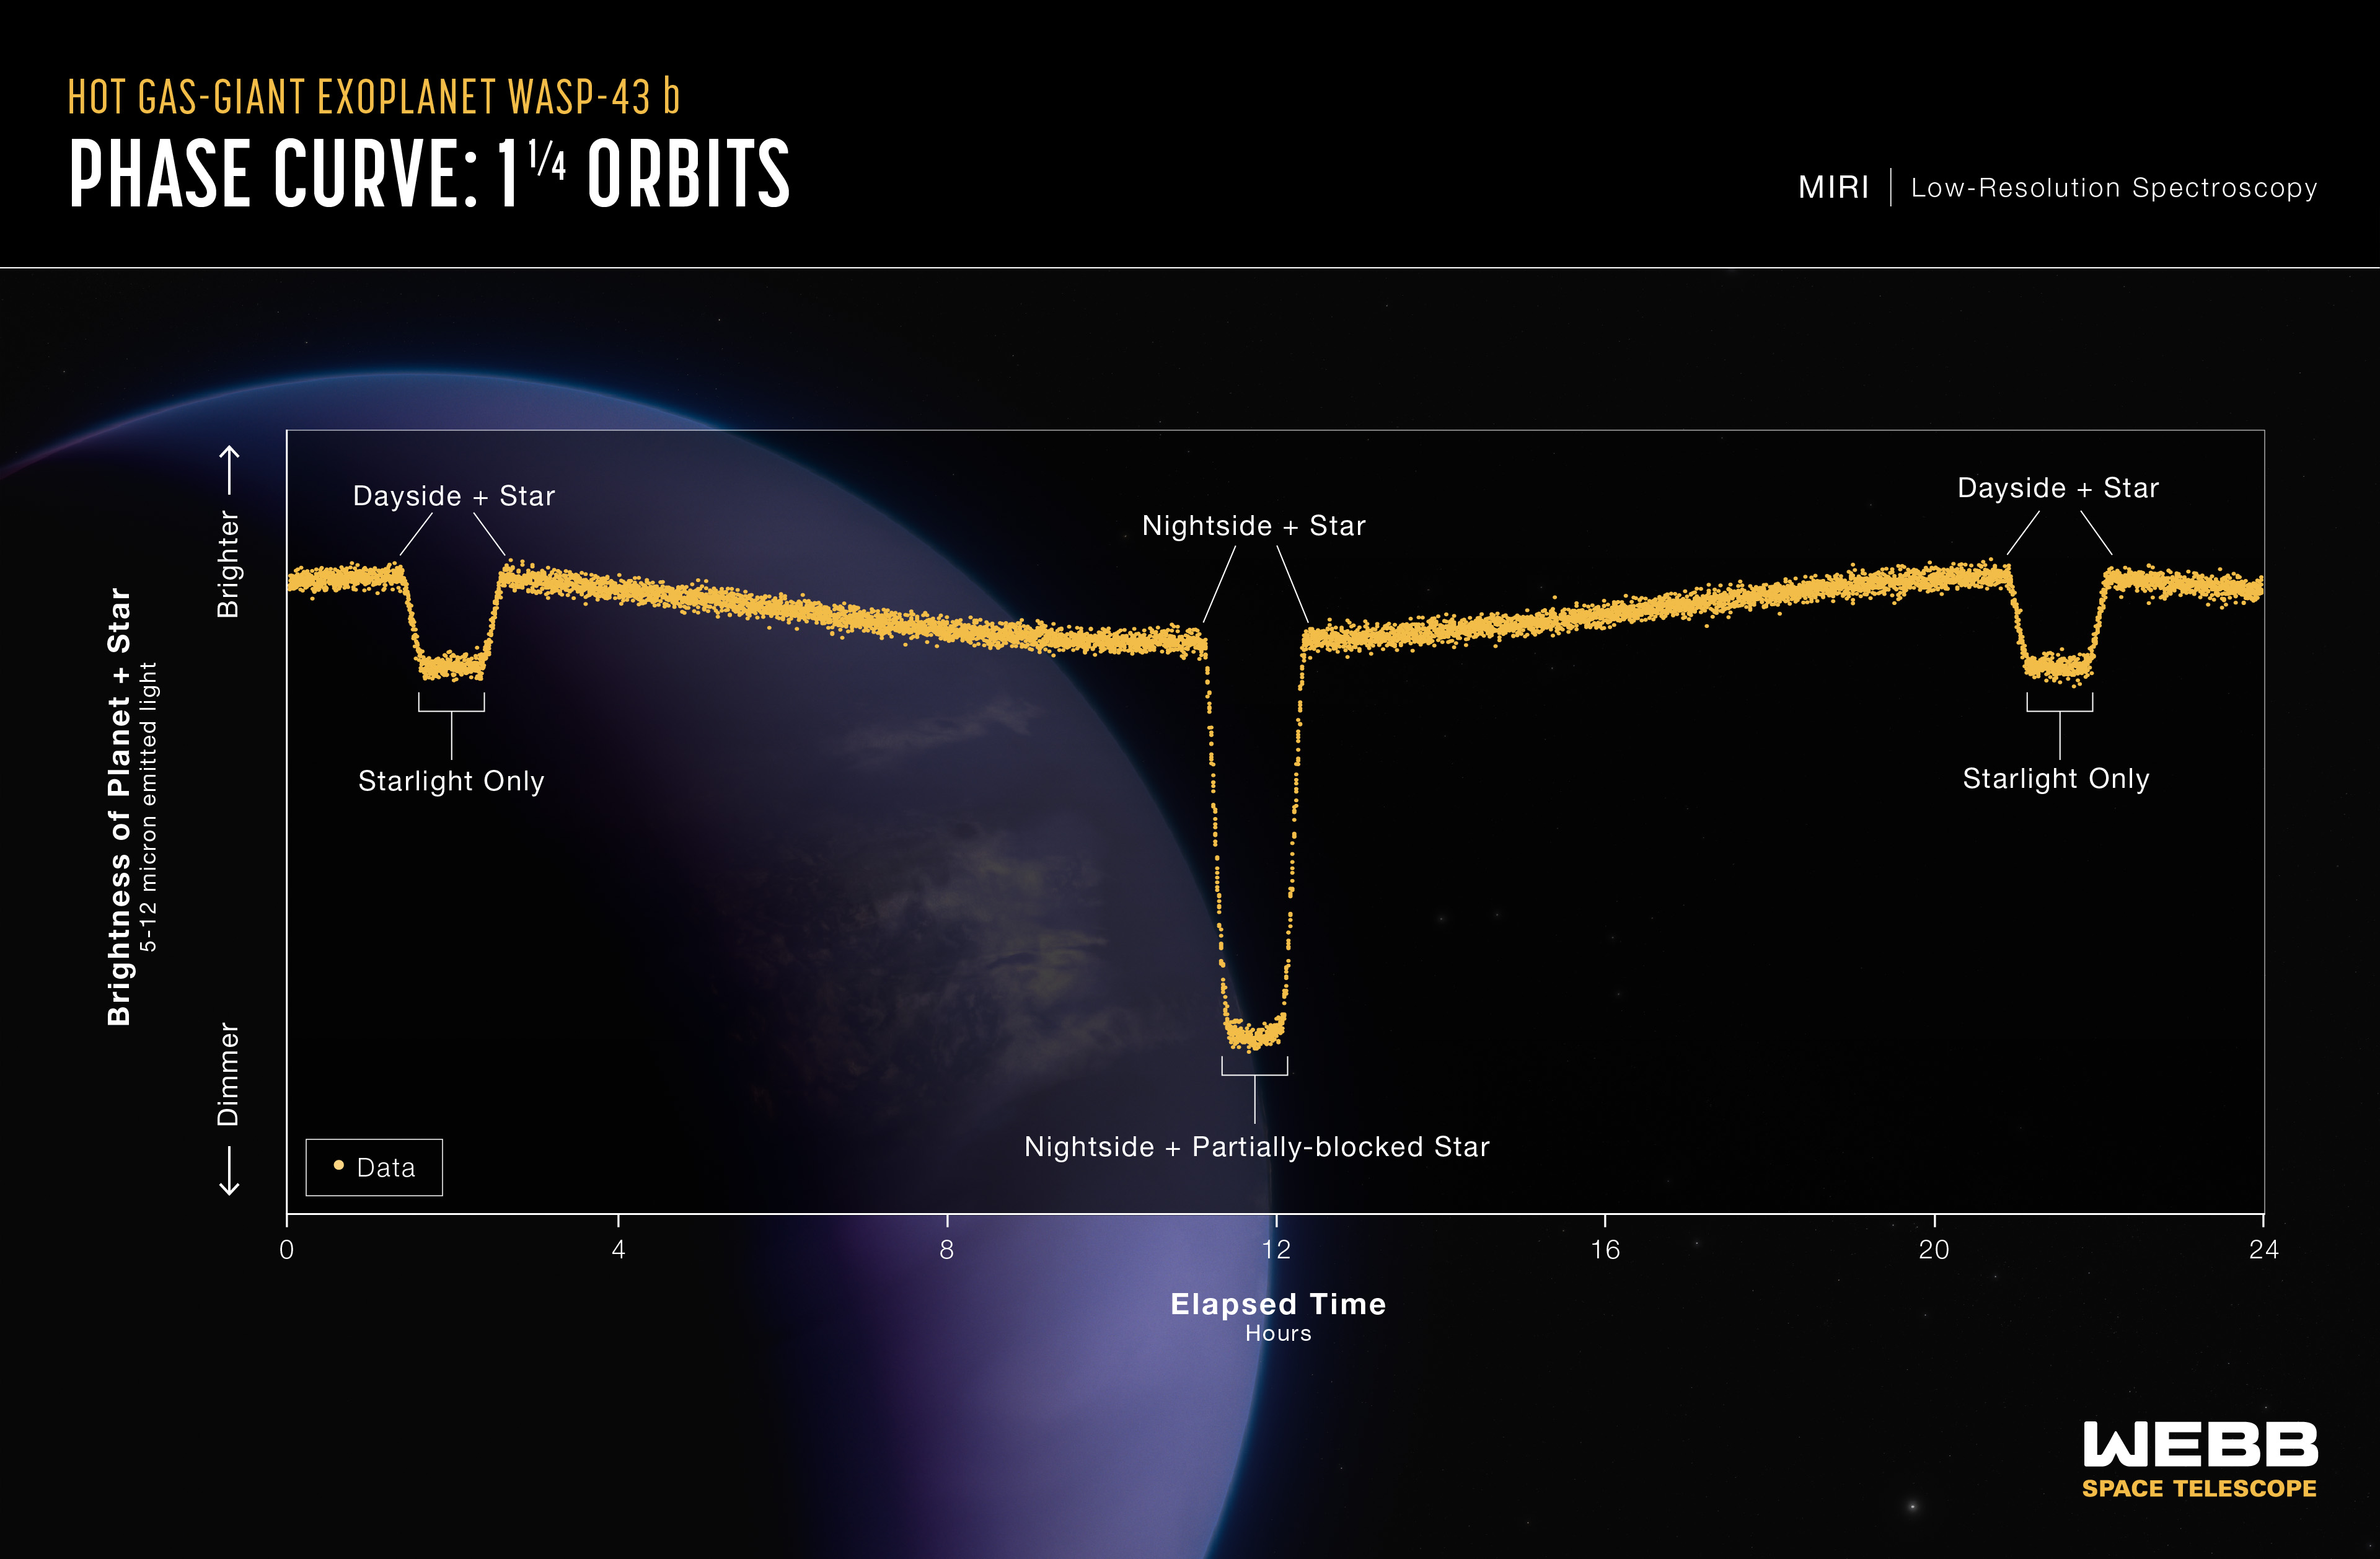

Hot Gas-Giant Exoplanet WASP-43 b (MIRI Phase Curve)

This light curve shows the change in brightness of the WASP-43 system over time as the planet orbits the star. This type of light curve is known as a phase curve because it includes the entire orbit, or all phases of the planet.

Because it is tidally locked, different sides of WASP-43 b rotate into view as it orbits. The system appears brightest when the hot dayside is facing the telescope, just before and after the secondary eclipse when the planet passes behind the star. The system grows dimmer as the planet continues its orbits and the nightside rotates into view. After the transit when the planet passes in front of the star, blocking some of the starlight, the system brightens again as the dayside rotates back into view.

This graph shows more than 8,000 measurements of 5- to 12-micron mid-infrared light captured over a single 24-hour observation using the low-resolution spectroscopy mode on Webb’s MIRI (Mid-Infrared Instrument). By subtracting the amount of light contributed by the star, astronomers can calculate the amount coming from the visible side of the planet as it orbits. Webb was able to detect differences in brightness as small as 0.004% (40 parts per million).

Since the amount of mid-infrared light given off by an object is directly related to its temperature, astronomers were able to use these measurements to calculate the average temperature of different sides of the planet.

Credit: Illustration: NASA, ESA, CSA, Ralf Crawford (STScI); Science: Taylor Bell (BAERI), Joanna Barstow (The Open University), Michael Roman (University of Leicester)